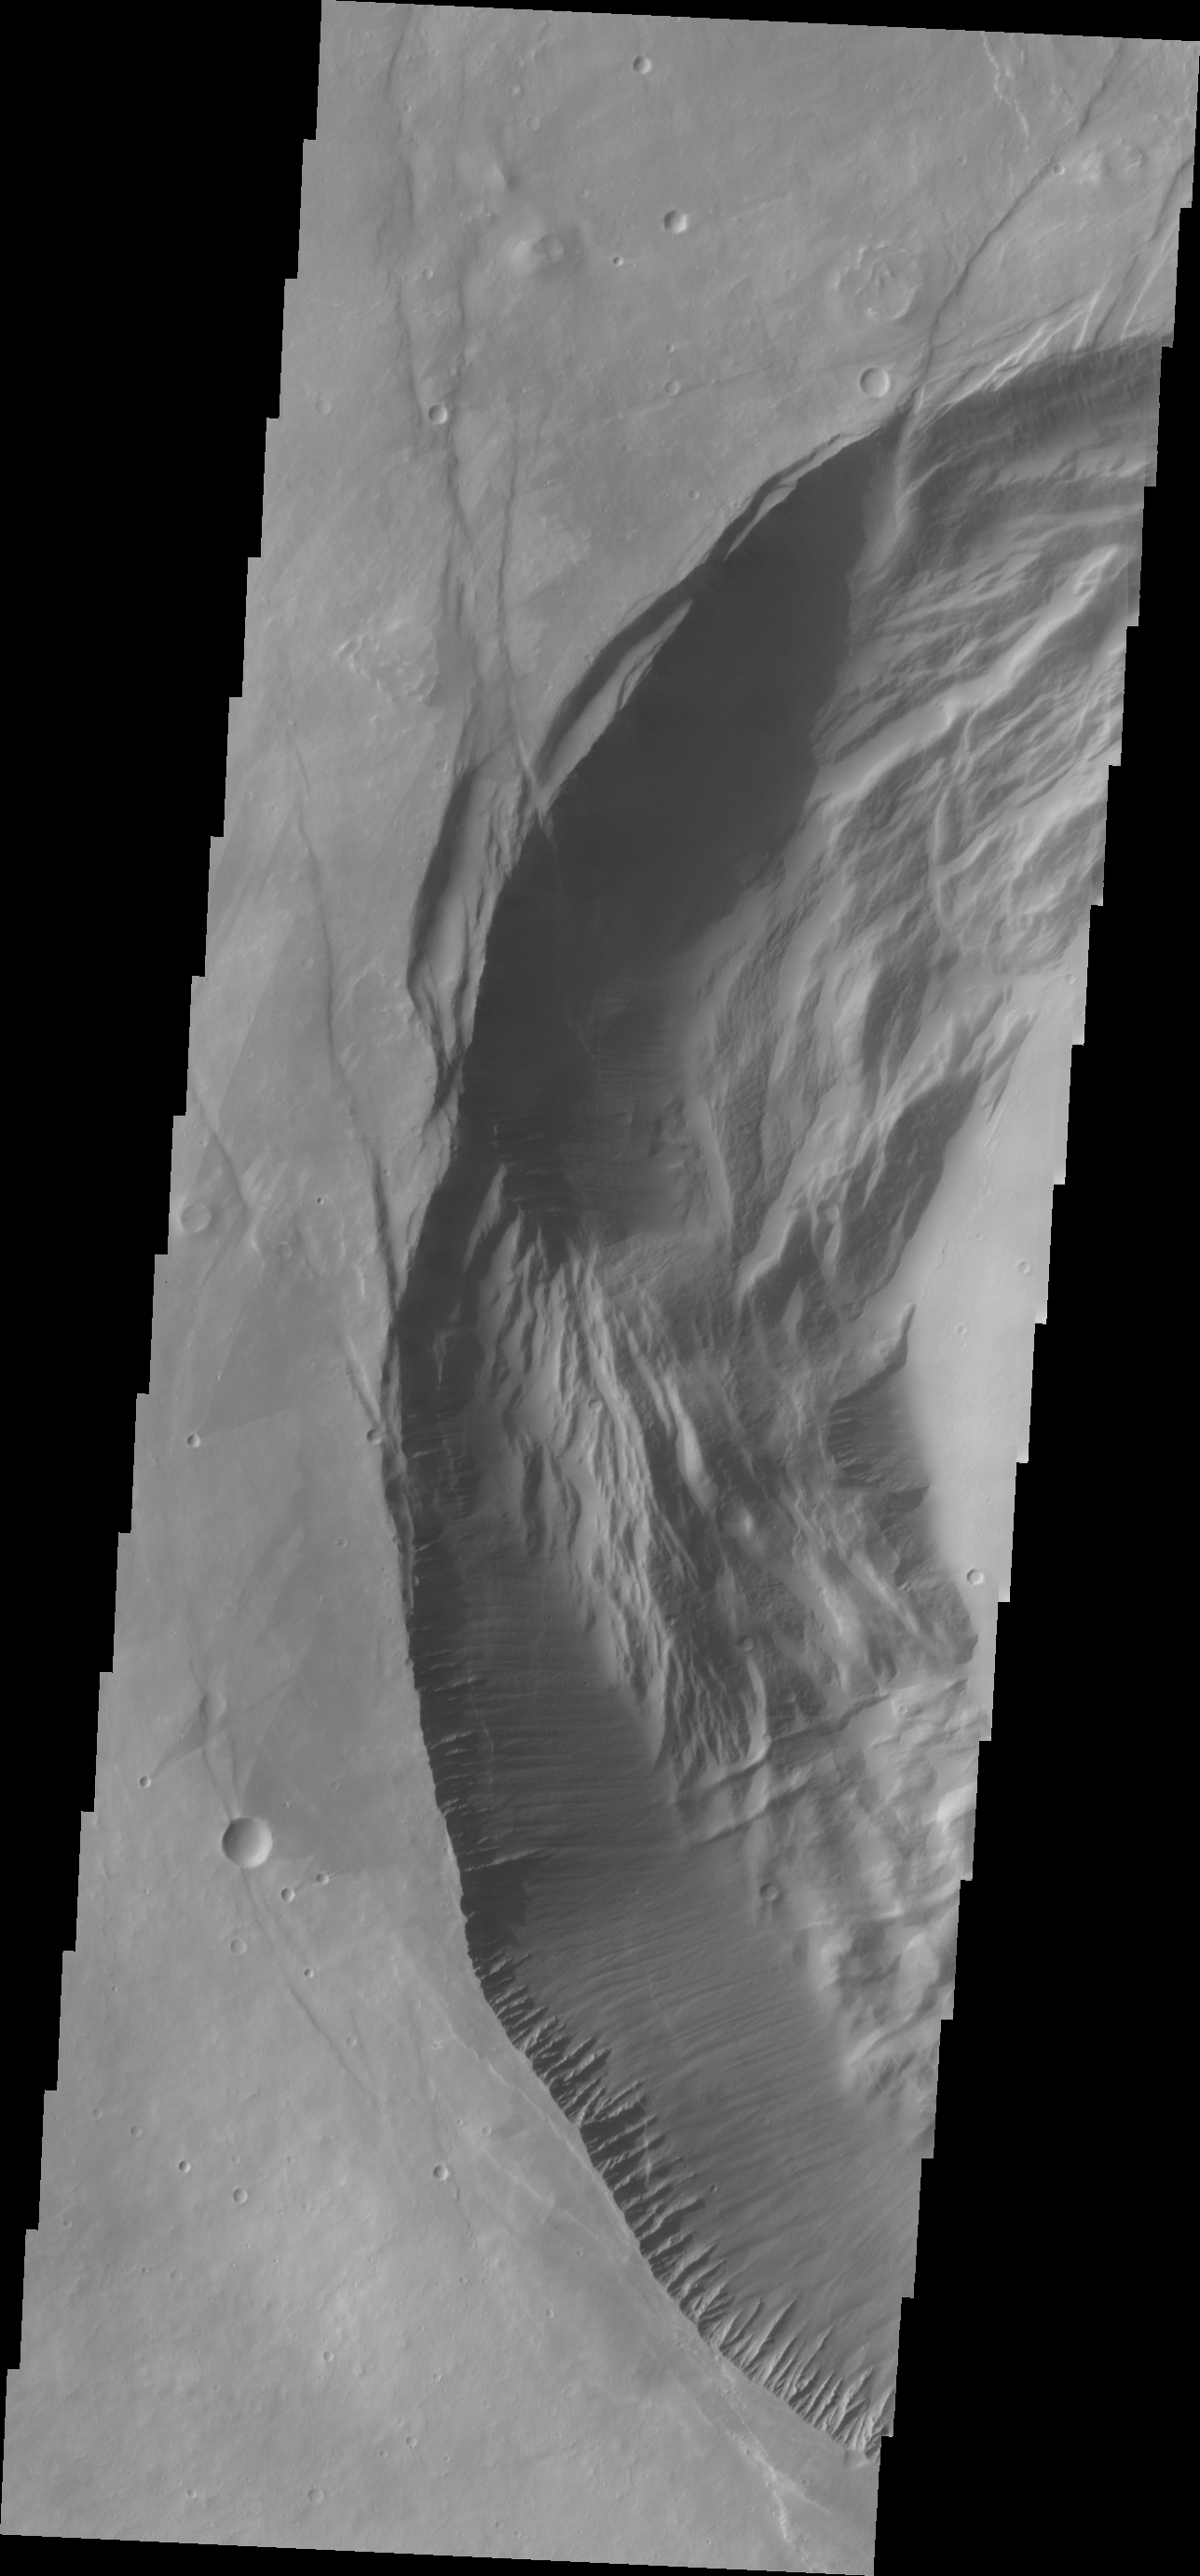

Investigating Mars: Pavonis Mons

This image shows the western part of the smaller summit caldera on Pavonis Mons. On this side of the caldera is a complex region of fault related collapse of the wall of the caldera. Several intersecting faults are visible to the top and center part of the image. The faults would have formed areas of weakness in the caldera wall, precipitating into gravity driven down slope movement of materials. This caldera is approximately 5km deep. In shield volcanoes calderas are typically formed where the surface collapses into the void formed by an emptied magma chamber.

Pavonis Mons is one of the three aligned Tharsis Volcanoes. The four Tharsis volcanoes are Ascreaus Mons, Pavonis Mons, Arsia Mons, and Olympus Mars. All four are shield type volcanoes. Shield volcanoes are formed by lava flows originating near or at the summit, building up layers upon layers of lava. The Hawaiian islands on Earth are shield volcanoes. The three aligned volcanoes are located along a topographic rise in the Tharsis region. Along this trend there are increased tectonic features and additional lava flows. Pavonis Mons is the smallest of the four volcanoes, rising 14km above the mean Mars surface level with a width of 375km. It has a complex summit caldera, with the smallest caldera deeper than the larger caldera. Like most shield volcanoes the surface has a low profile. In the case of Pavonis Mons the average slope is only 4 degrees.

The Odyssey spacecraft has spent over 15 years in orbit around Mars, circling the planet more than 69000 times. It holds the record for longest working spacecraft at Mars. THEMIS, the IR/VIS camera system, has collected data for the entire mission and provides images covering all seasons and lighting conditions. Over the years many features of interest have received repeated imaging, building up a suite of images covering the entire feature. From the deepest chasma to the tallest volcano, individual dunes inside craters and dune fields that encircle the north pole, channels carved by water and lava, and a variety of other feature, THEMIS has imaged them all. For the next several months the image of the day will focus on the Tharsis volcanoes, the various chasmata of Valles Marineris, and the major dunes fields. We hope you enjoy these images!

Credit: NASA/JPL-Caltech/ASU